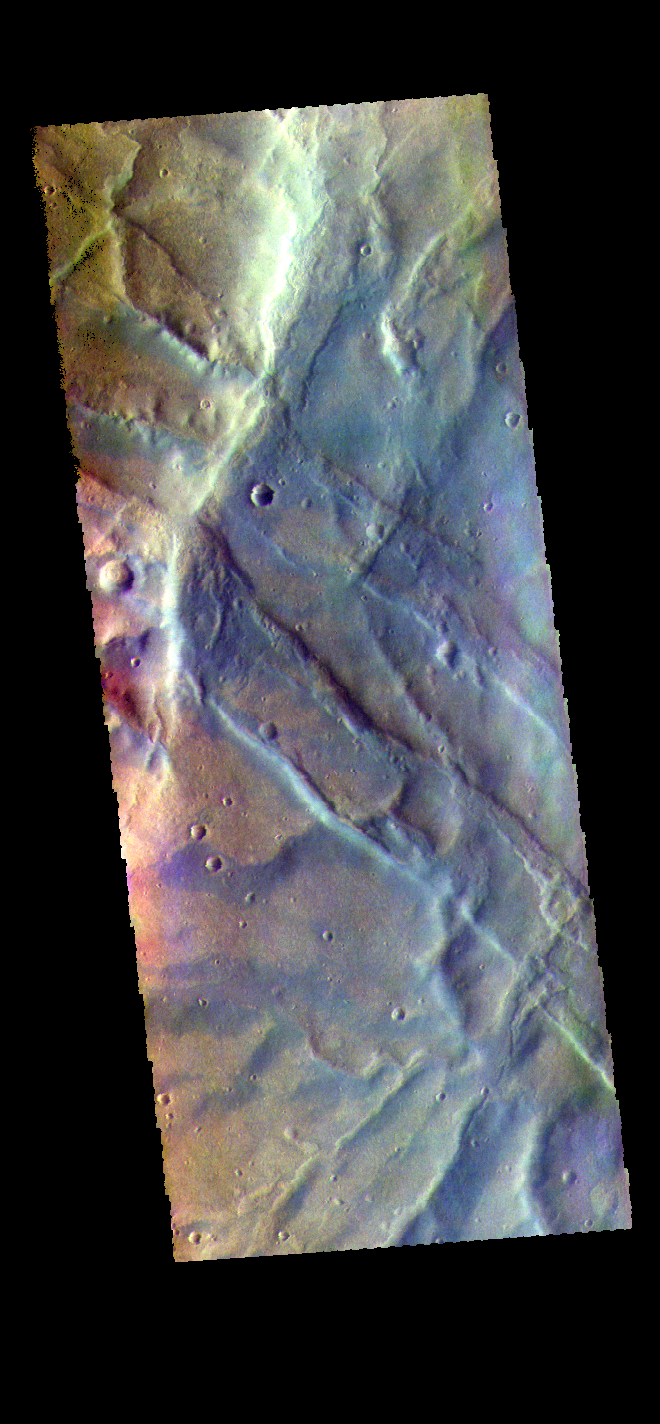

Claritas Fossae – False Color

The THEMIS VIS camera contains 5 filters. The data from different filters can be combined in multiple ways to create a false color image. These false color images may reveal subtle variations of the surface not easily identified in a single band image. Today’s false color image shows part of Claritas Fossae. The linear features in the image are graben, formed when a block of material subsides between paired faults in a region of extensional tectonic stress.

Credit: NASA/JPL-Caltech/ASU